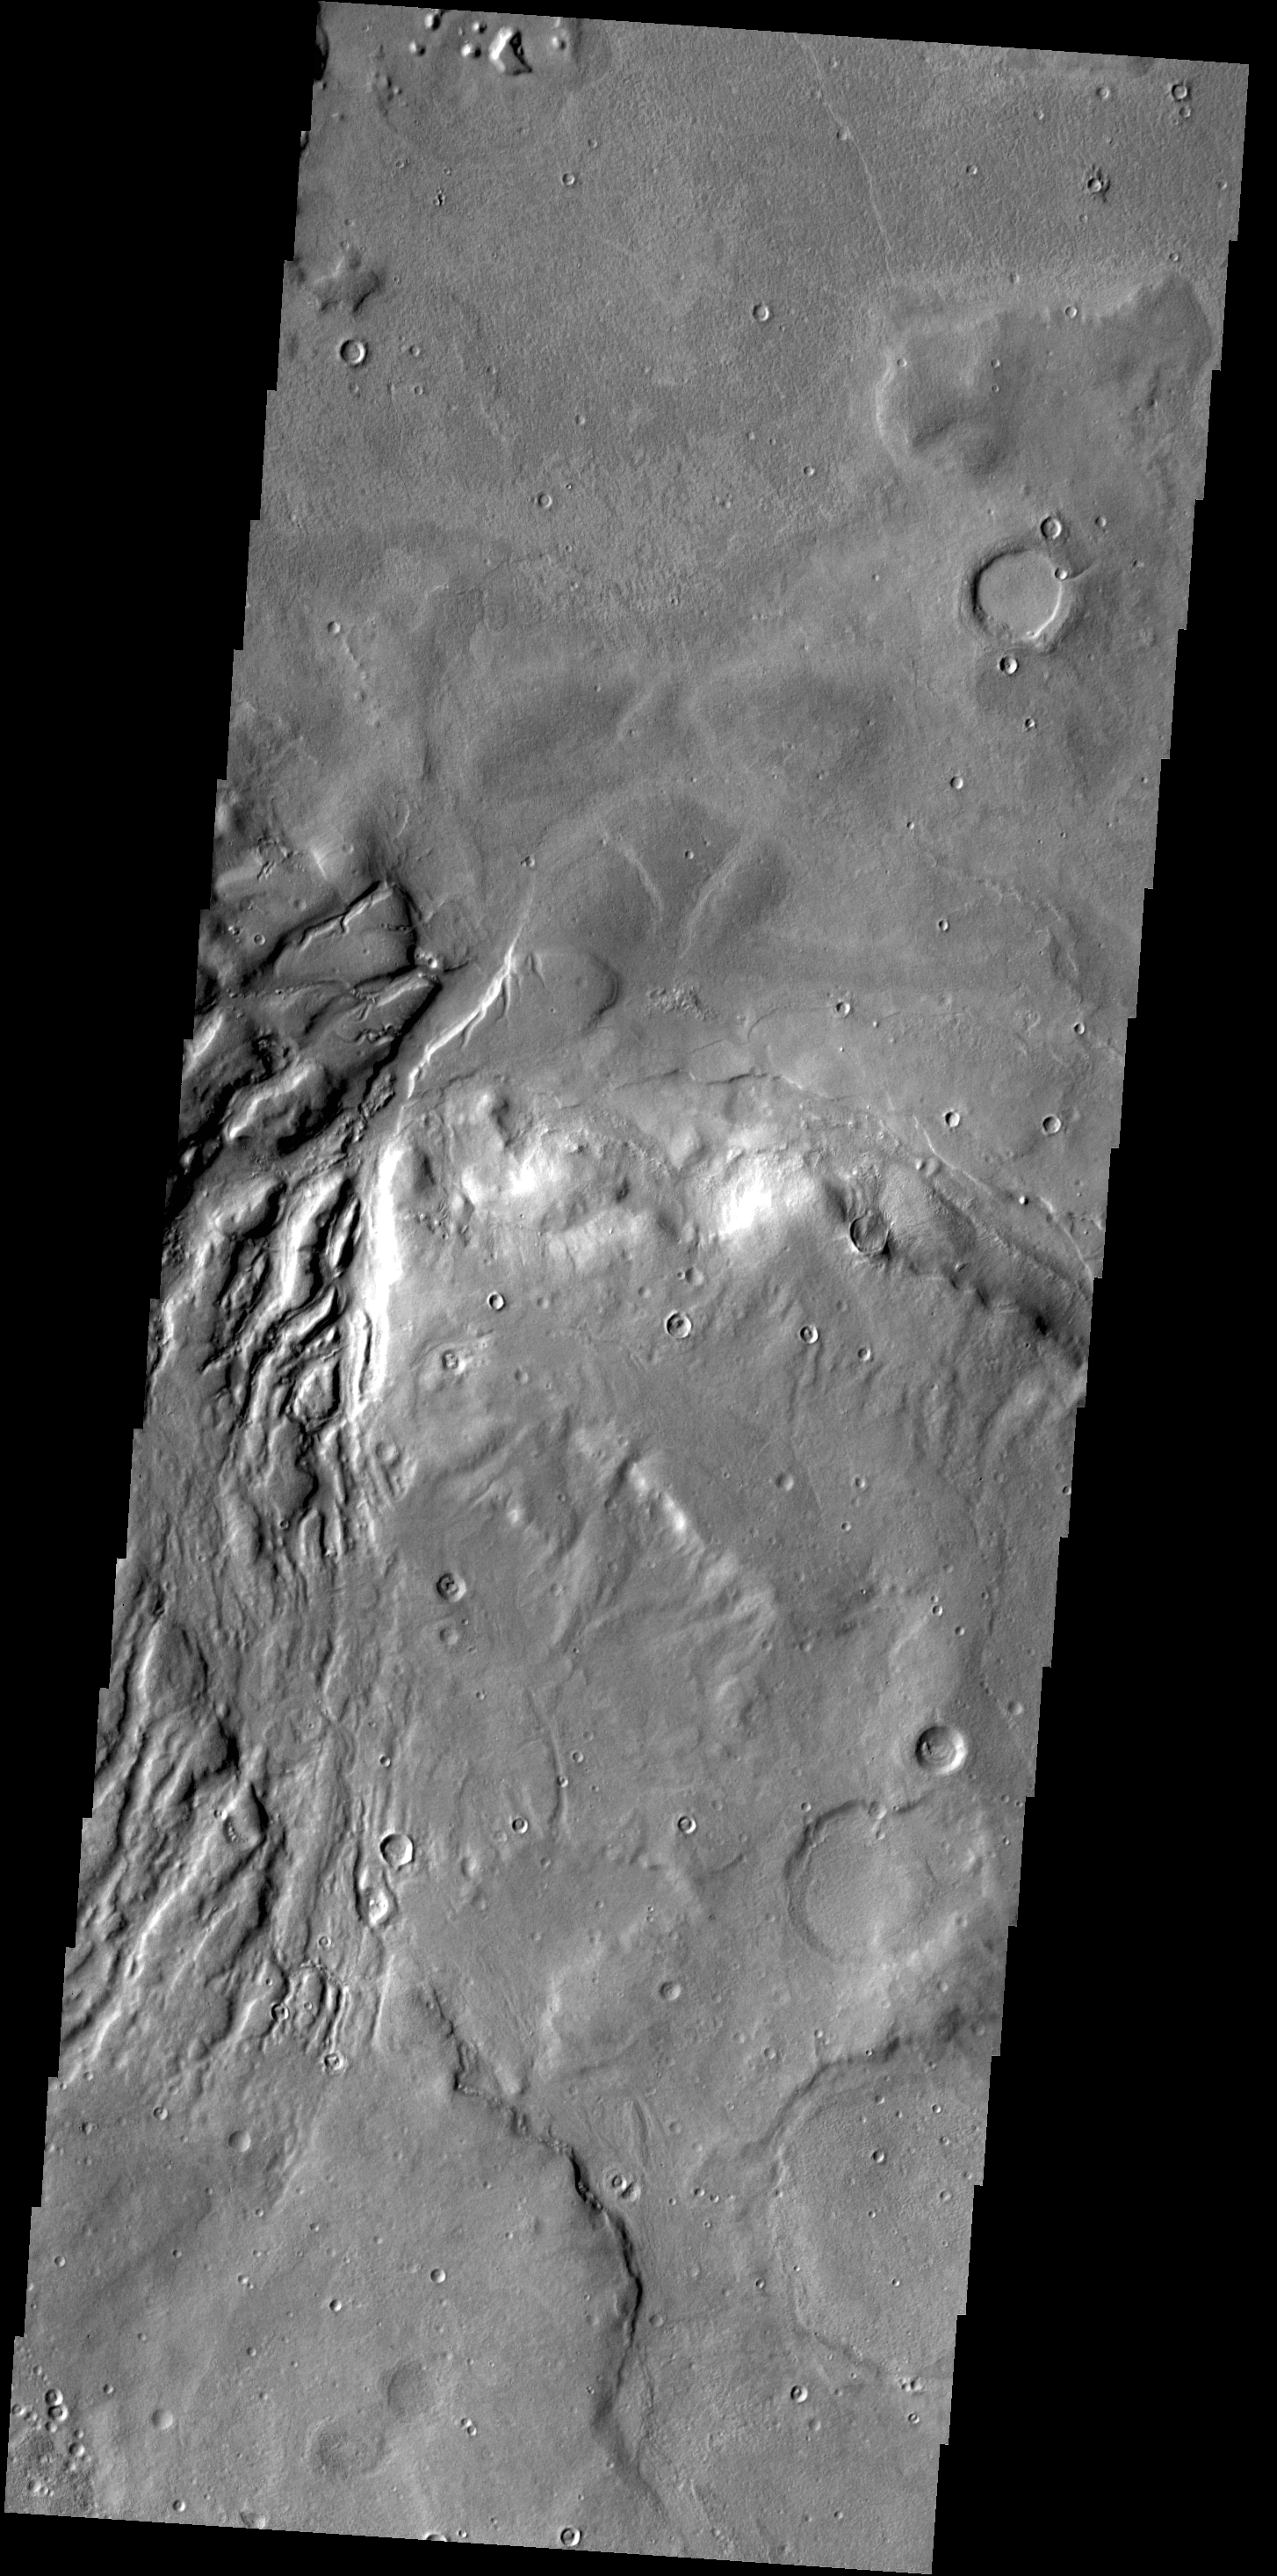

Semeykin Crater

This VIS image shows several channels dissecting the rim of Semeykin Crater.

Credit: NASA/JPL-Caltech/ASU